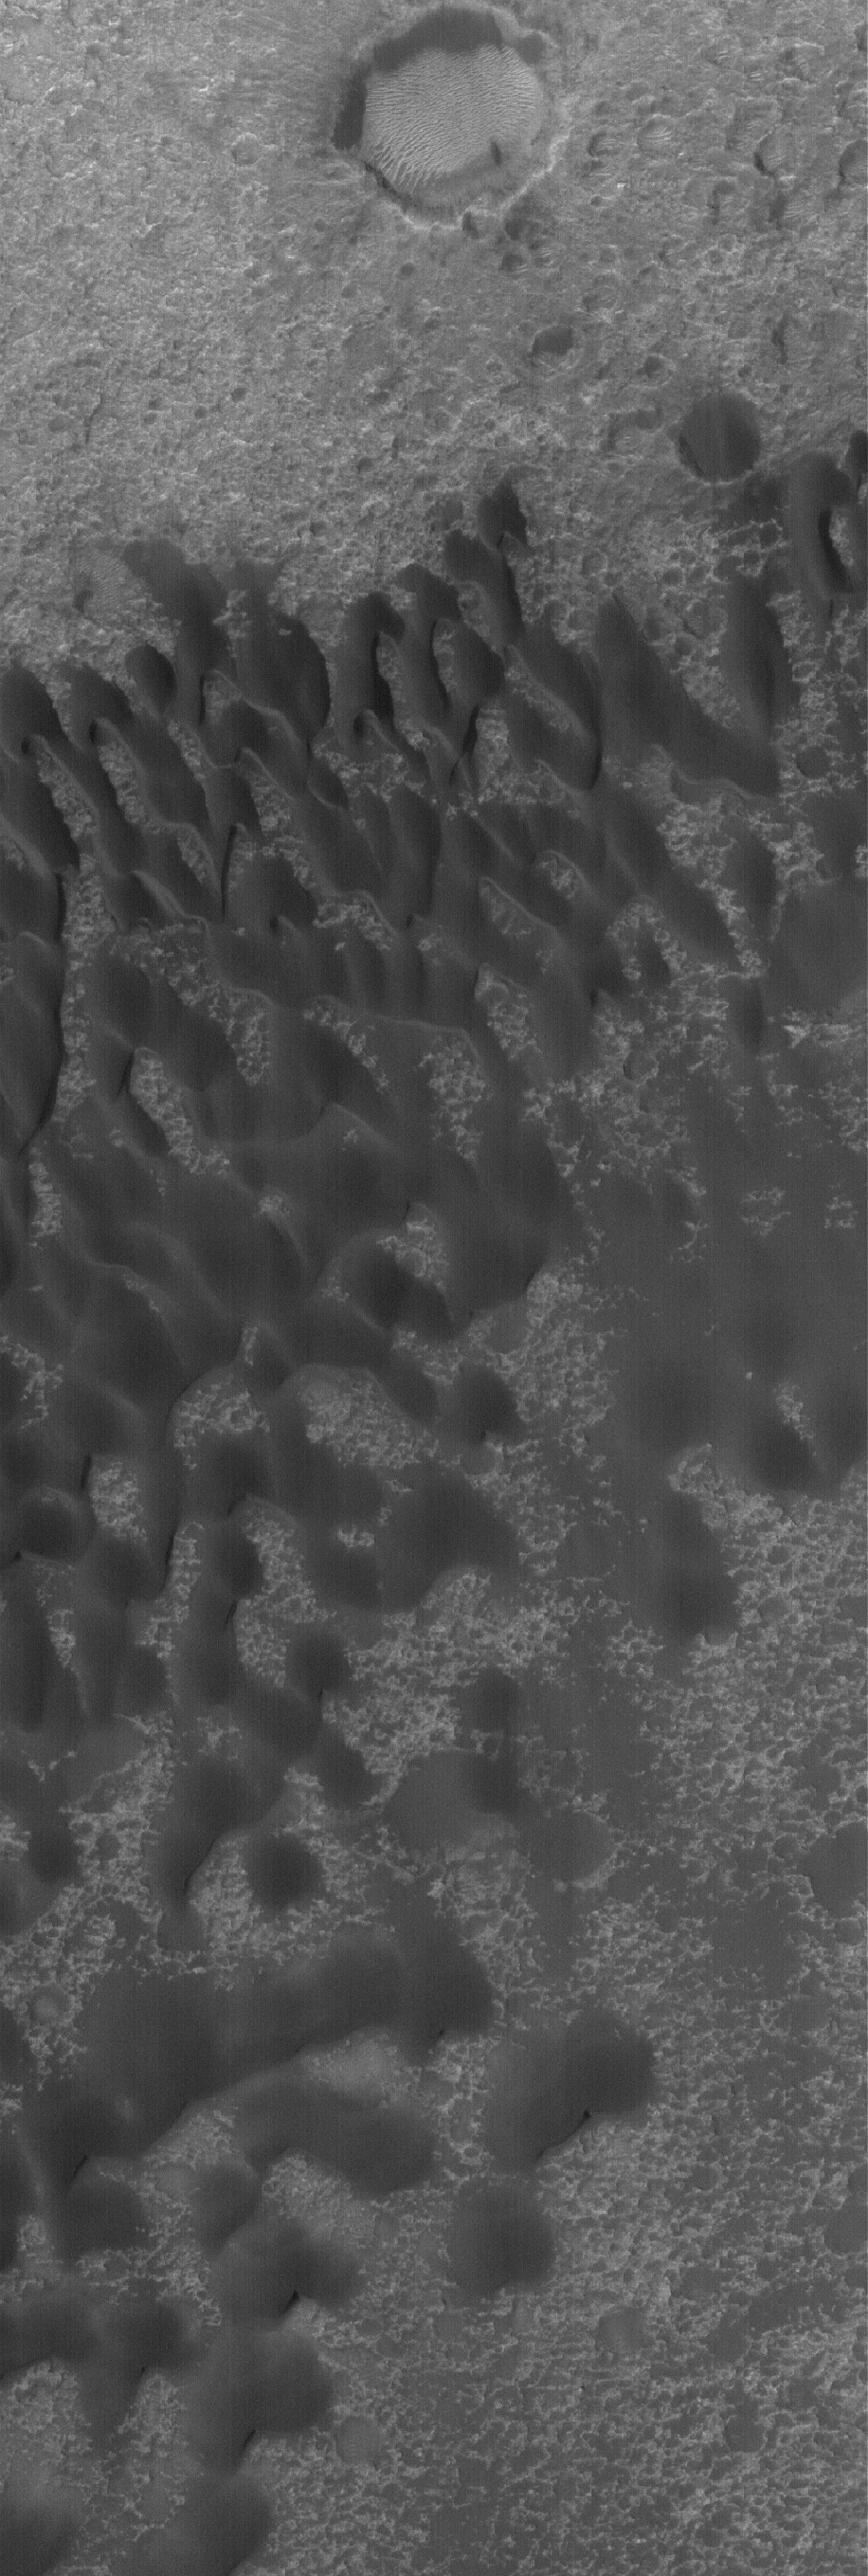

Tyrrhena Dunes

8 April 2006
This Mars Global Surveyor (MGS) Mars Orbiter Camera (MOC) image shows a portion of a field of dark sand dunes superposed on the light-toned floor of a crater in eastern Tyrrhena Terra. The orientation of the dunes — with the steep faces toward the south (bottom) — suggests that winds generally blew from north to south at the time the dunes were formed.

Location near: 14.6°S, 262.3°W
Image width: ~3 km (~1.9 mi)
Illumination from: lower left
Season: Southern Summer

Credit: NASA/JPL/Malin Space Science Systems